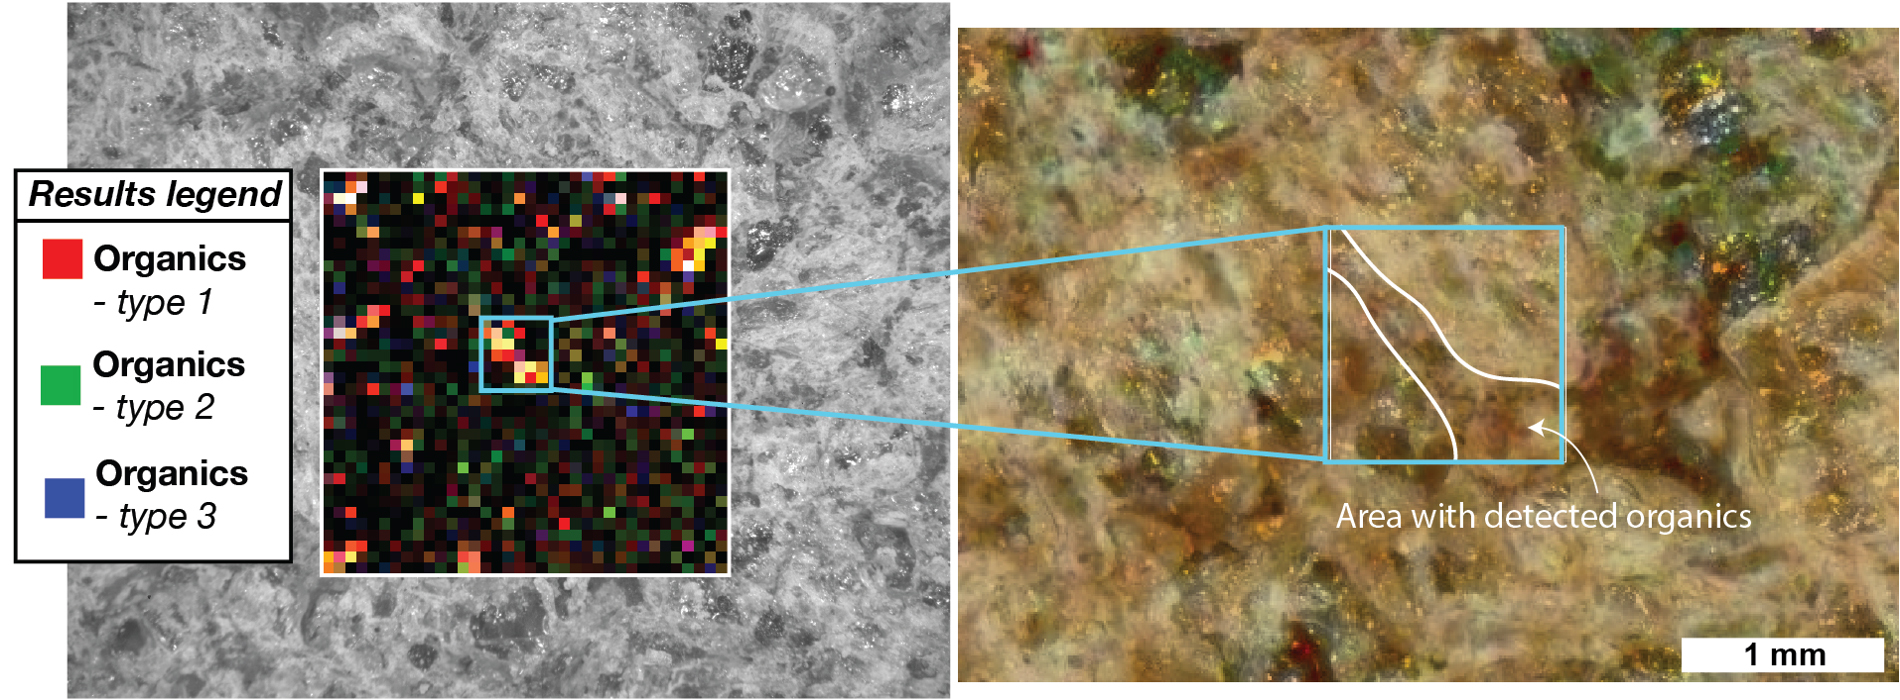

SHERLOC’s View of Organics Within Garde Abrasion Patch

Different kinds of carbon-based molecules called organic compounds were viewed within a rock target called “Garde” by SHERLOC, one of the instruments on the end of the robotic arm aboard NASA’s Perseverance Mars rover. The rover used its drill to abrade, or grind away, a patch of rock so that SHERLOC (Scanning Habitable Environments with Raman & Luminescence for Organics & Chemicals) could analyze its interior. This data was taken on Sept. 18, 2021, the 207th Martian day, or sol, of the mission.

Nonbiological, geological processes can form organics. The organics found in PIXL’s data and their association with the rocks that they’re embedded within bear a striking resemblance to nonbiological organics within Martian meteorites, suggesting that these organics were formed by geological processes. Therefore, these organics findings are not biosignatures (compounds that indicate the presence of a biological process).

SHERLOC made the first detection of organics on the Martian surface since the Curiosity rover. It is also the first detection of organics on the Martian surface made through ultraviolet fluorescence spectroscopy (whereas the Curiosity rover utilized a different methodology known as mass spectrometry), and it is the first discovery of the spatial distribution of organics on the Martian surface. The organics were found to be simple aromatics present at low concentrations, which is similar to what was found by the Curiosity rover and within Martian meteorites.

A key objective for Perseverance’s mission on Mars is astrobiology, including the search for signs of ancient microbial life. The rover will characterize the planet’s geology and past climate, pave the way for human exploration of the Red Planet, and be the first mission to collect and cache Martian rock and regolith (broken rock and dust).

Subsequent NASA missions, in cooperation with ESA (European Space Agency), would send spacecraft to Mars to collect these sealed samples from the surface and return them to Earth for in-depth analysis.

The Mars 2020 Perseverance mission is part of NASA’s Moon to Mars exploration approach, which includes Artemis missions to the Moon that will help prepare for human exploration of the Red Planet.

JPL, which is managed for NASA by Caltech in Pasadena, California, built and manages operations of the Perseverance rover.

Credit: NASA/JPL-Caltech/MSSS/LANL/PhotonSys